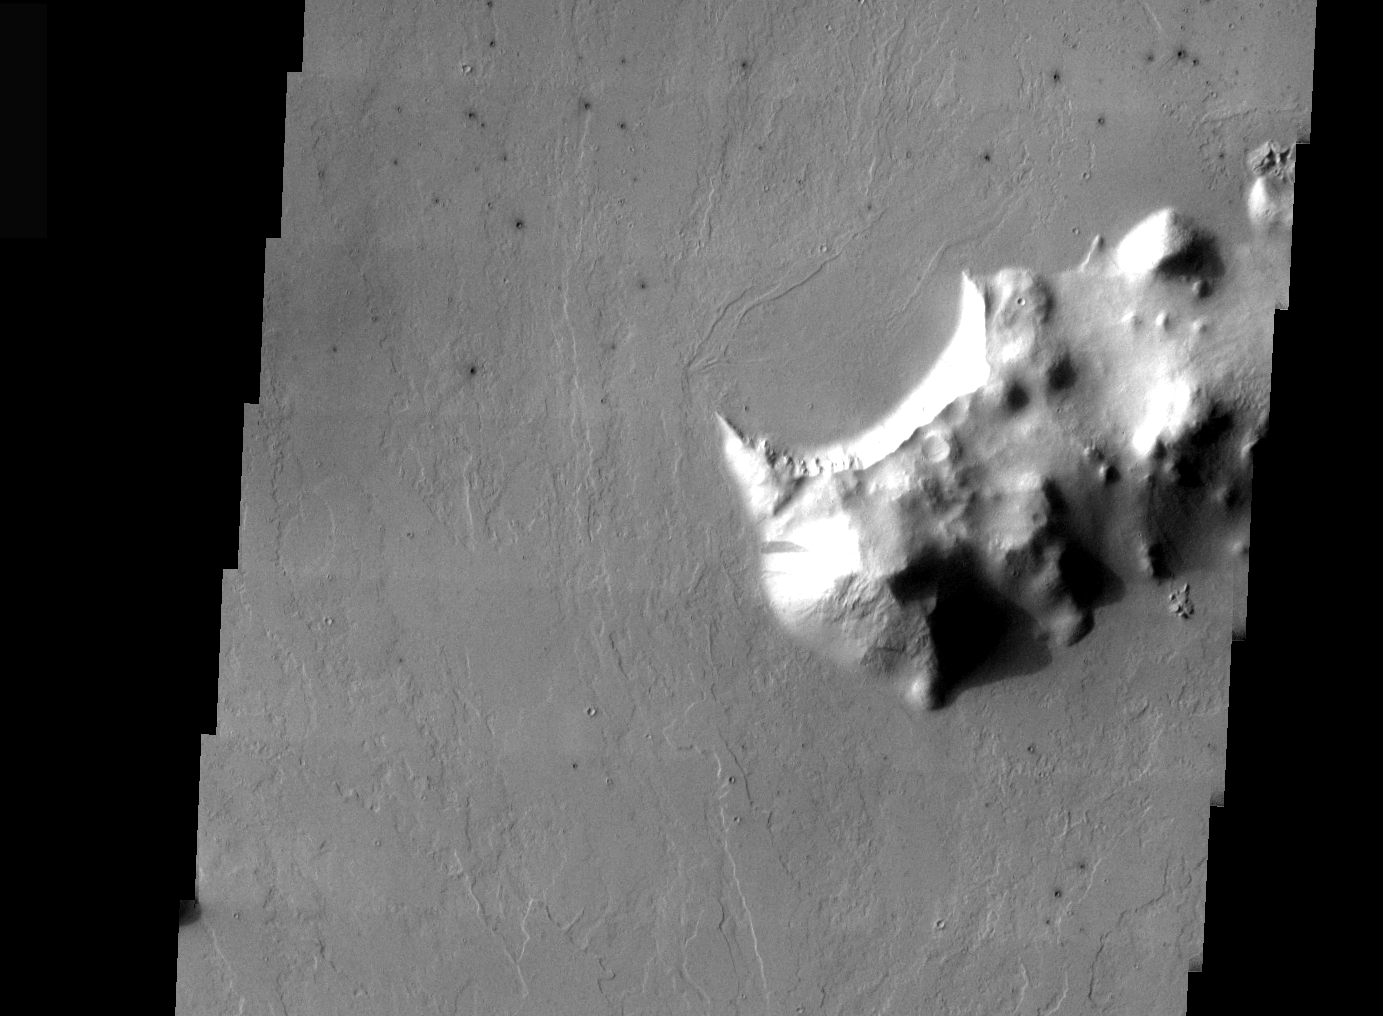

THEMIS Images As Art #52

Welcome to another brief interval of THEMIS Images as Art. For two weeks, we will be showcasing images for their aesthetic value rather than their science content. Portions of these images resemble things in our everyday lives, from animals to letters of the alphabet. We hope you enjoy our fanciful look at Mars!

While Martian Bears may not be unique, I don’t recall anyone ever postulating a Martian rhinoceros.

Note: this THEMIS visual image has not been radiometrically nor geometrically calibrated for this preliminary release. An empirical correction has been performed to remove instrumental effects. A linear shift has been applied in the cross-track and down-track direction to approximate spacecraft and planetary motion. Fully calibrated and geometrically projected images will be released through the Planetary Data System in accordance with Project policies at a later time.

NASA’s Jet Propulsion Laboratory manages the 2001 Mars Odyssey mission for NASA’s Office of Space Science, Washington, D.C. The Thermal Emission Imaging System (THEMIS) was developed by Arizona State University, Tempe, in collaboration with Raytheon Santa Barbara Remote Sensing. The THEMIS investigation is led by Dr. Philip Christensen at Arizona State University. Lockheed Martin Astronautics, Denver, is the prime contractor for the Odyssey project, and developed and built the orbiter. Mission operations are conducted jointly from Lockheed Martin and from JPL, a division of the California Institute of Technology in Pasadena.

Credit: NASA/JPL/Arizona State University